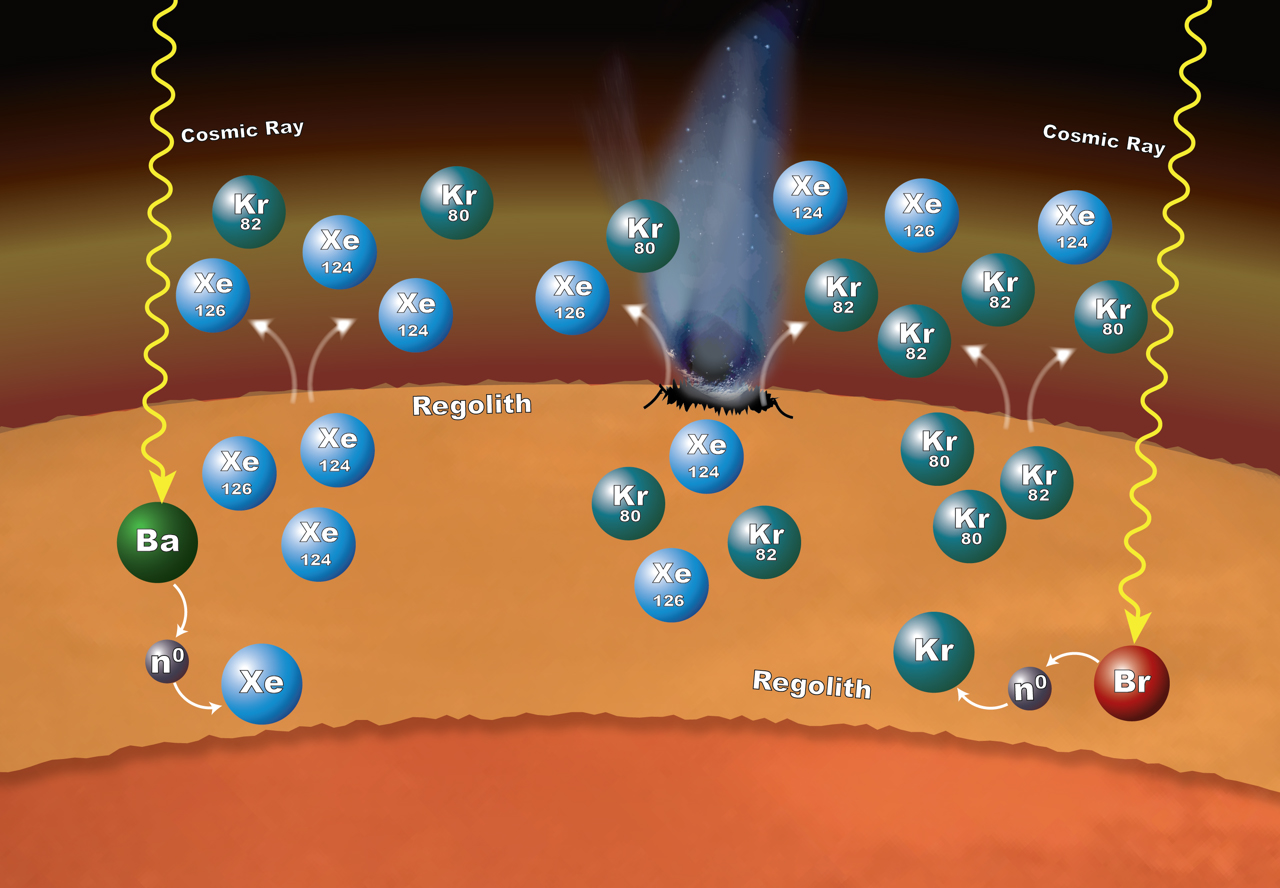

Isotopic Clues to Mars’ Crust-Atmosphere Interactions

Chemistry that takes place in the surface material on Mars can explain why particular xenon (Xe) and krypton (Kr) isotopes are more abundant in the Martian atmosphere than expected.

The isotopes — variants that have different numbers of neutrons — are formed in the loose rocks and material that make up the regolith — the surface layer down to solid rock. The chemistry begins when cosmic rays penetrate into the surface material. If the cosmic rays strike an atom of barium (Ba), the barium can lose one or more of its neutrons (n0). Atoms of xenon can pick up some of those neutrons — a process called neutron capture — to form the isotopes xenon-124 and xenon-126. In the same way, atoms of bromine (Br) can lose some of their neutrons to krypton, leading to the formation of krypton-80 and krypton-82 isotopes. These isotopes can enter the atmosphere when the regolith is disturbed by impacts and abrasion, allowing gas to escape.

The Sample Analysis at Mars (SAM) laboratory suite inside NASA’s Curiosity Mars rover has measured the isotope ratios of xenon and krypton in Mars’ atmosphere. Development of SAM was coordinated by NASA’s Goddard Space Flight Center, Greenbelt, Maryland. NASA’s Jet Propulsion Laboratory, a division of Caltech in Pasadena, California, manages the Mars Science Laboratory Project, and built the project’s Curiosity rover, for NASA’s Science Mission Directorate, Washington.

Credit: NASA/GSFC/JPL-Caltech